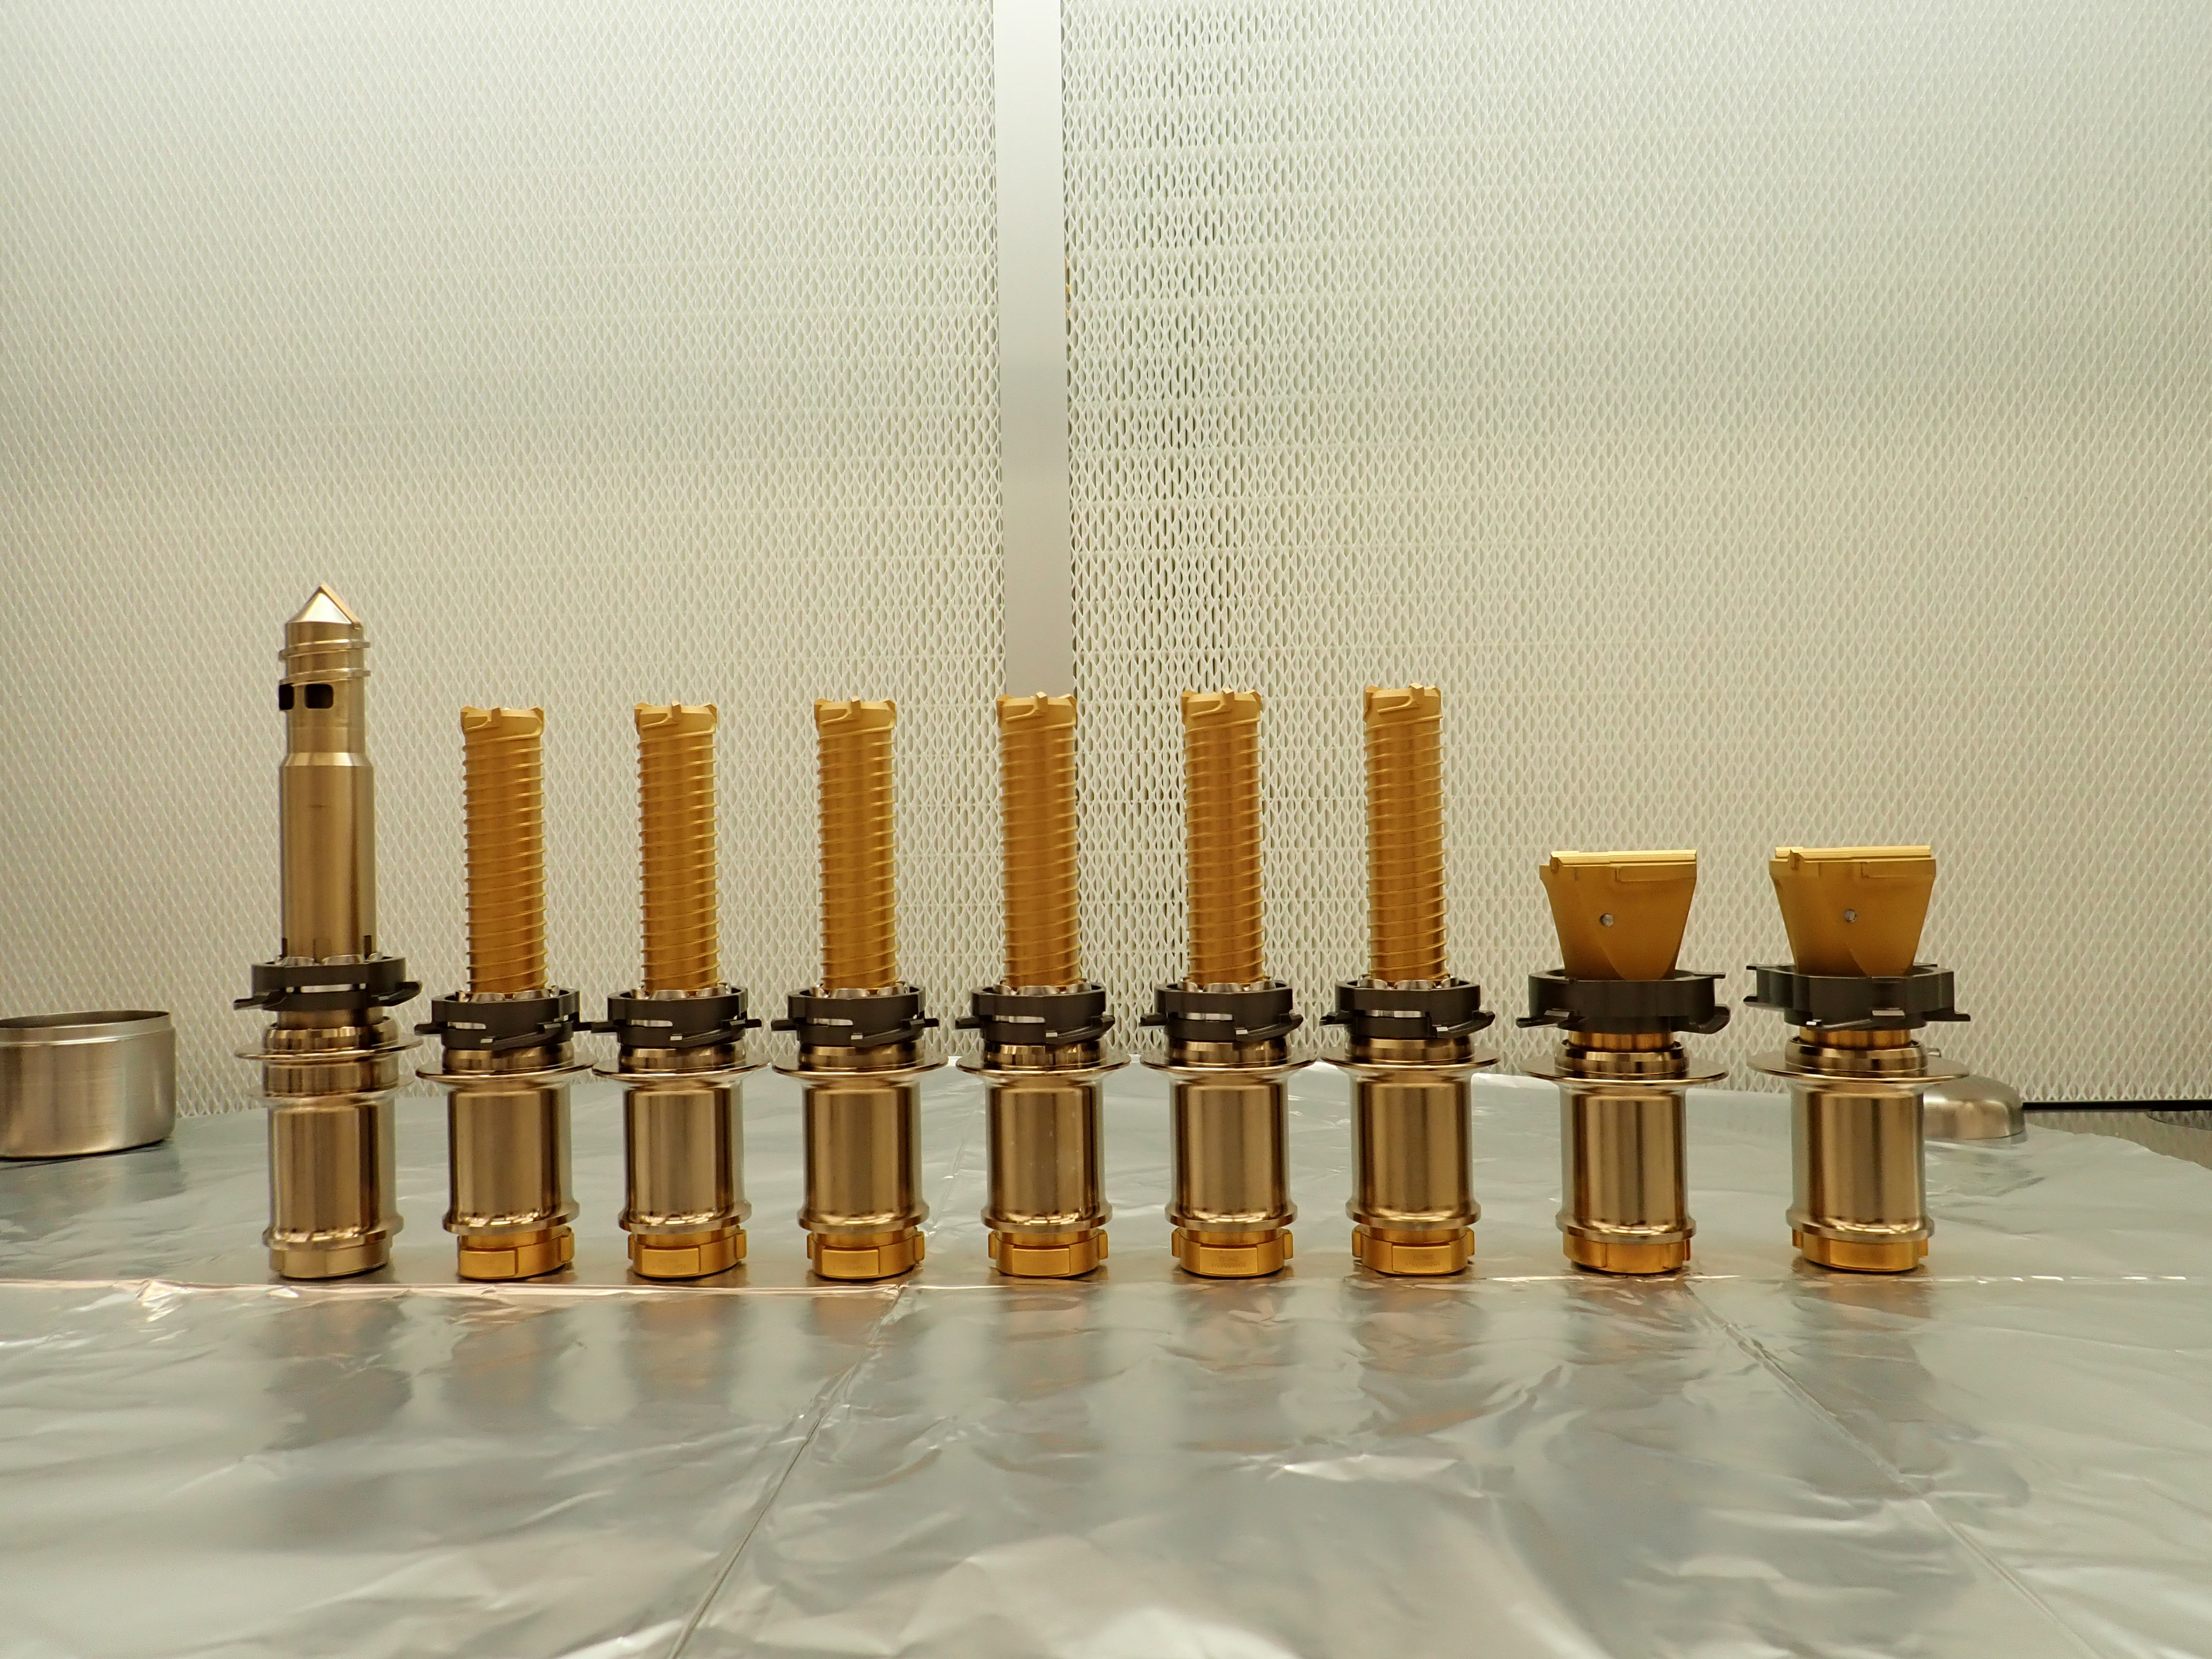

Perseverance’s Drill Bits

The drill bits used by NASA’s Perseverance Mars rover are seen before being installed prior to launch. The regolith bit is on the left, followed by six bits used for drilling rock cores. On the right are two abrasion bits that are used to remove the dust-covered outer layer of a rock so that the rover can take accurate data of its composition.

A key objective for Perseverance’s mission on Mars is astrobiology, including the search for signs of ancient microbial life. The rover will characterize the planet’s geology and past climate, pave the way for human exploration of the Red Planet, and be the first mission to collect and cache Martian rock and regolith (broken rock and dust).

Subsequent NASA missions, in cooperation with ESA (European Space Agency), would send spacecraft to Mars to collect these sealed samples from the surface and return them to Earth for in-depth analysis.

The Mars 2020 Perseverance mission is part of NASA’s Moon to Mars exploration approach, which includes Artemis missions to the Moon that will help prepare for human exploration of the Red Planet.

JPL, which is managed for NASA by Caltech in Pasadena, California, built and manages operations of the Perseverance rover.

Credit: NASA/JPL-Caltech